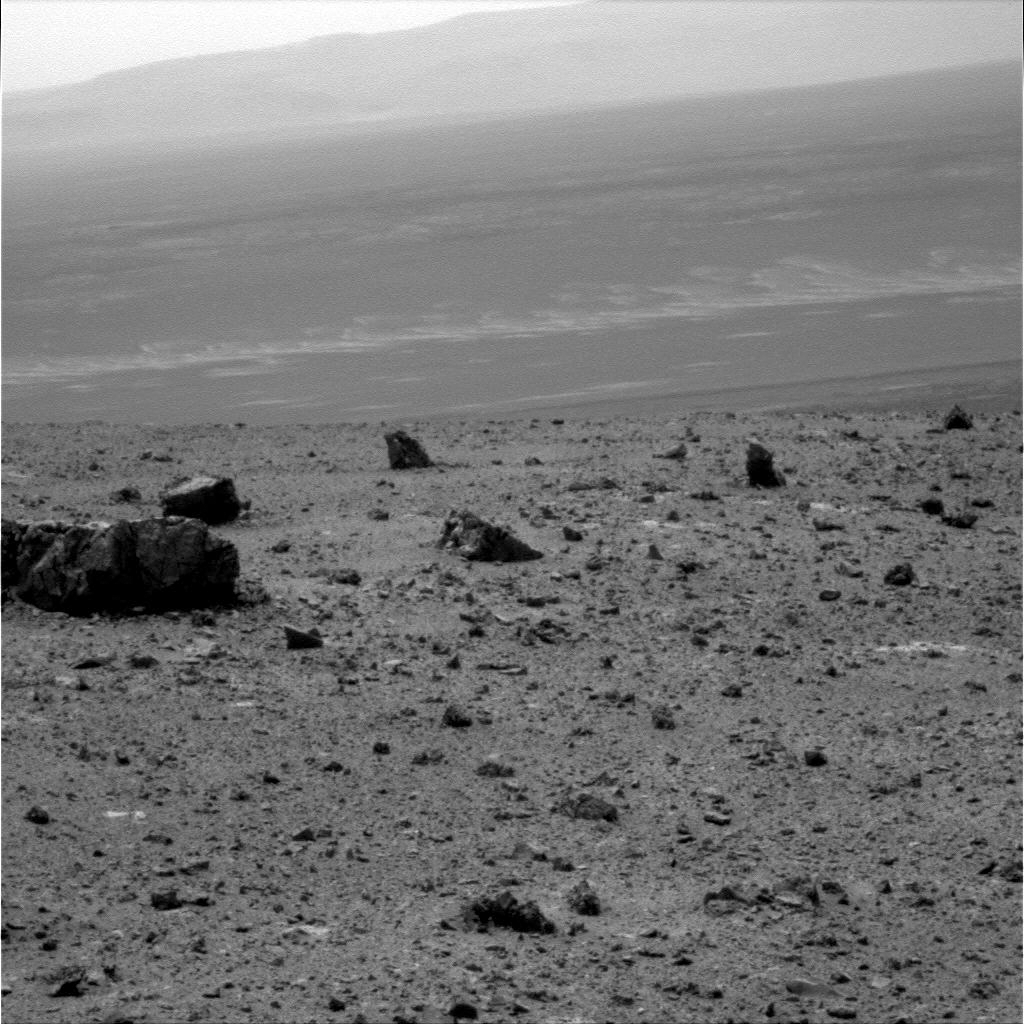

View Across Endeavour Crater

NASA’s Mars Exploration Rover Opportunity used its panoramic camera to capture this raw image looking across Endeavour crater during the rover’s 2,686th Martian day, or sol, of work on Mars (Aug. 14, 2011).

Opportunity had arrived at the western rim of 13-mile-diameter (21-kilometer-diameter) Endeavour crater five days earlier. The distant horizon in this image is a portion of the east-northeastern rim of Endeavour. The large rock on the left in the foreground, informally named “Tisdale 1,” is about 30 inches (about 80 centimeters) tall. It is part of a group of rocks that appear to have been ejected by the excavation of Odyssey crater on the rim of Endeavour crater.

Credit: NASA/JPL-Caltech/Cornell/ASU